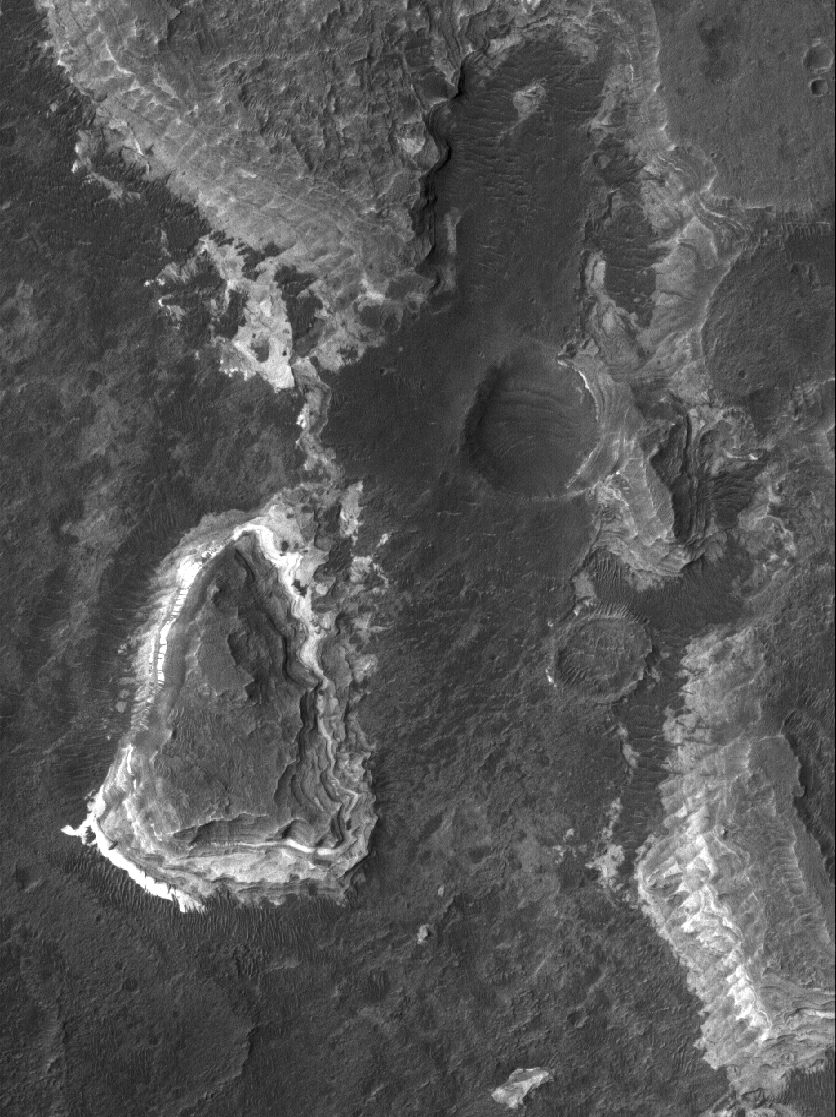

Ladon Sedimentary Rocks

6 June 2005
This Mars Global Surveyor (MGS) Mars Orbiter Camera (MOC) image shows light-toned, layered, sedimentary rocks exposed by the fluids that carved the Ladon Valles system in the Erythraeum region of Mars. These rocks are so ancient that their sediments were deposited, cemented to form rock, and then eroded by the water (or other liquid) that carved Ladon Valles, so far back in Martian history that such liquids could still flow on the planet’s surface.

Location near: 20.8°S, 30.0°W
Image width: ~3 km (~1.9 mi
Illumination from: upper left
Season: Southern Spring

Credit: NASA/JPL/Malin Space Science Systems